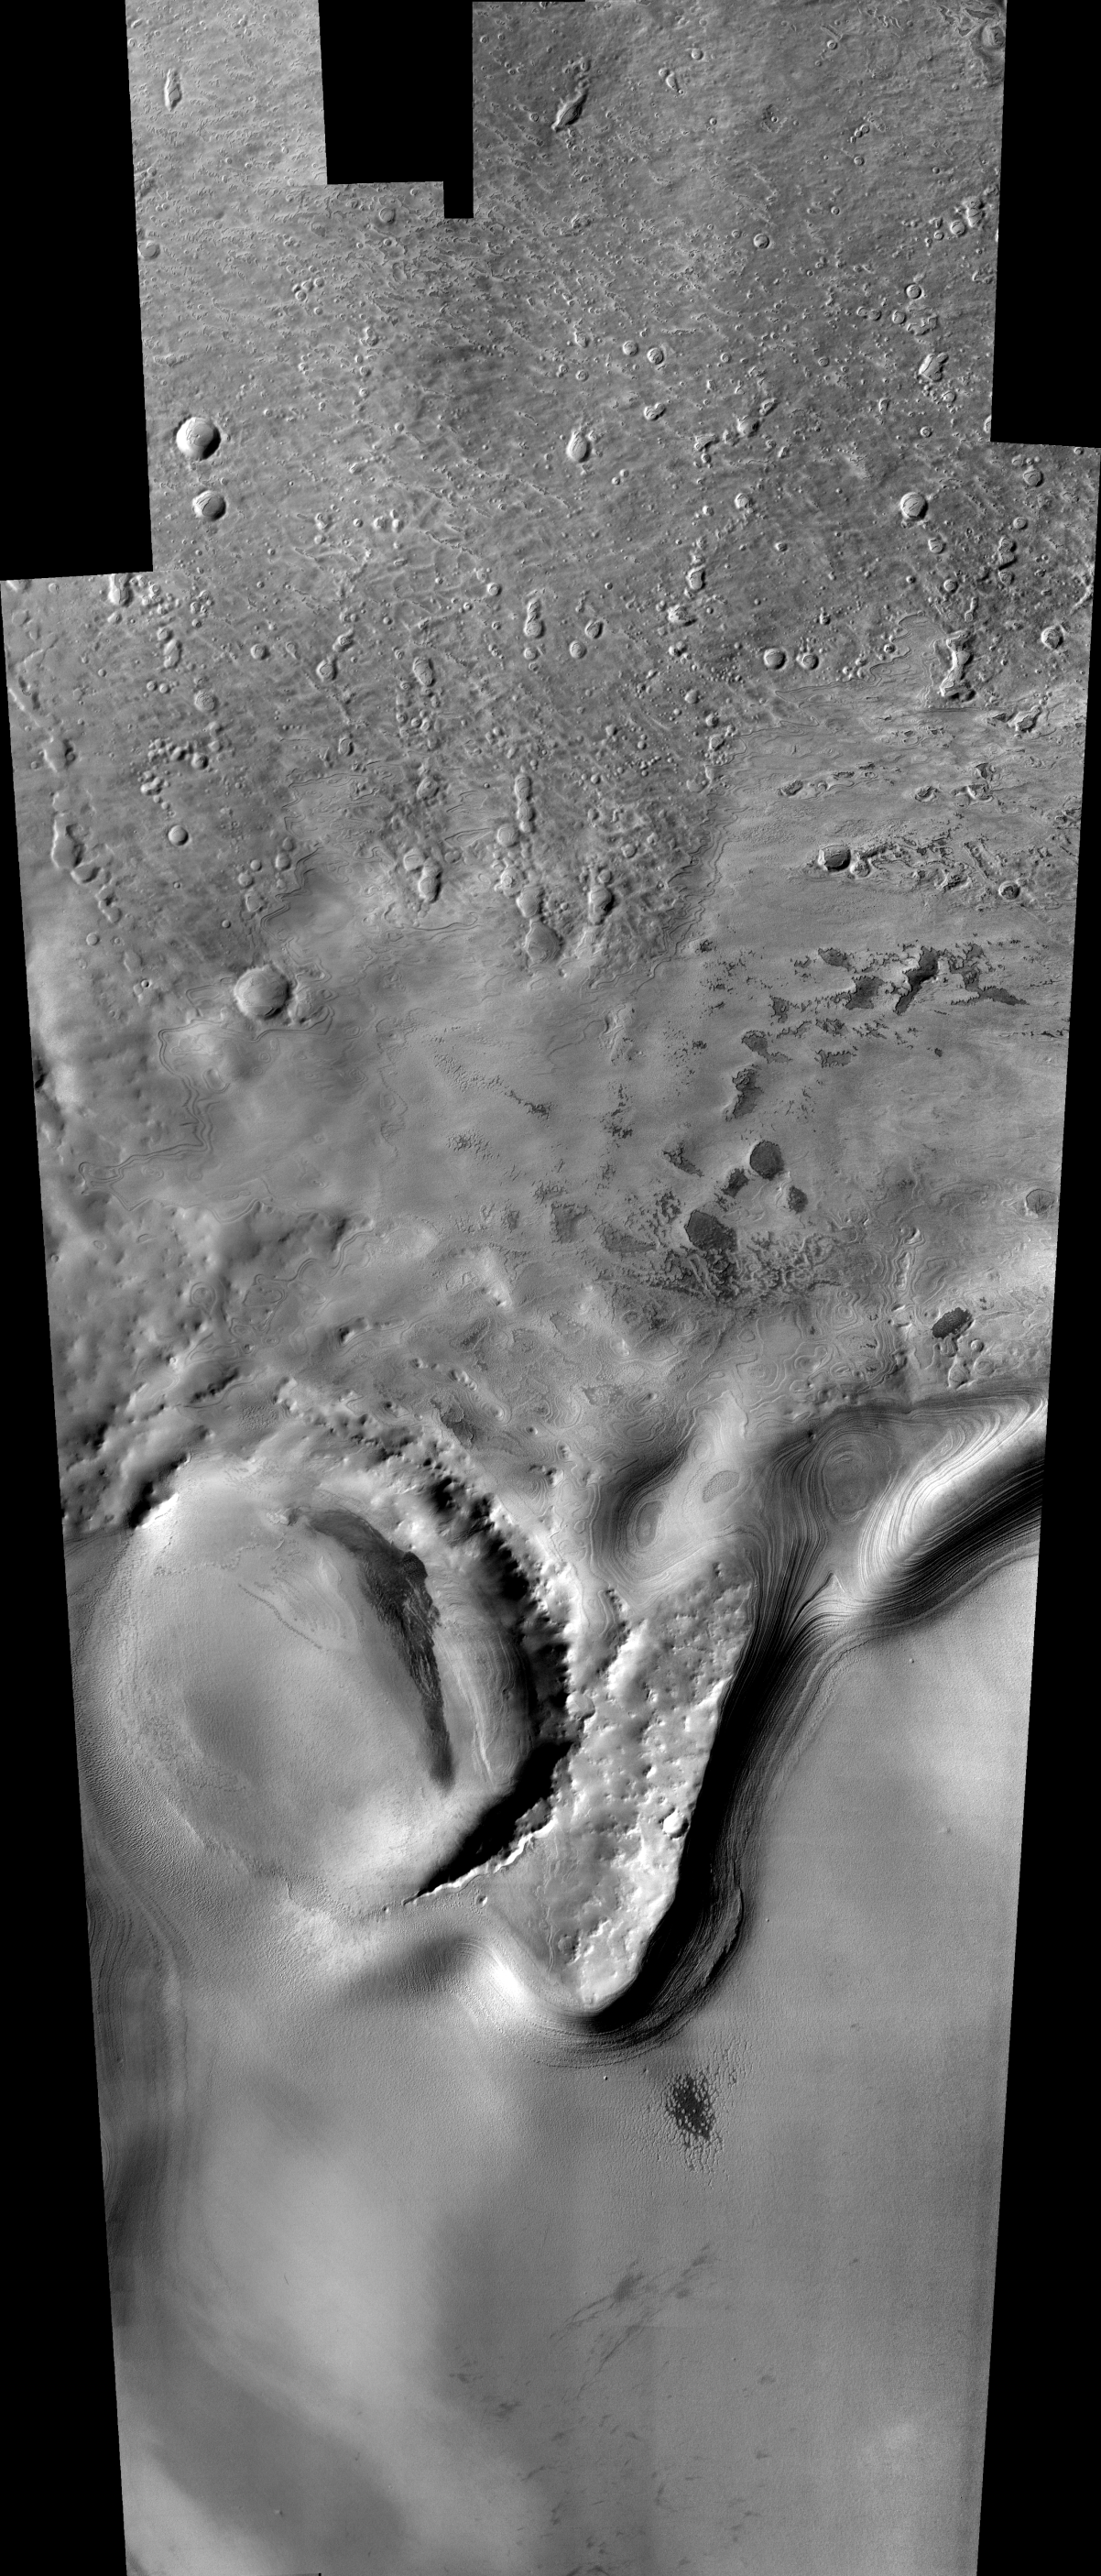

Mars South Polar Layered Deposits

December 8, 2003

Remarkable layered deposits covering older, cratered surfaces near Mars’ south pole dominate this mosaic of images taken by the camera on NASA’s Mars Odyssey spacecraft between Nov. 8 and Nov. 26, 2003. The margin of these layered deposits appears to be eroding poleward, exposing a series of layers in the retreating cliff.

The mosaic, stitched from eight visible-wavelength images from Odyssey’s thermal emission imaging system, covers an area more than 325 kilometers (200 miles) long and 100 kilometers (62 miles) wide. The pictured area lies between 78 degrees and 82 degrees south latitude and between 90 degrees and 104 degrees east longitude.

A zoom shows details in an area about 75 kilometers (47 miles) by 100 kilometers (62 miles), centered at about 80 degrees south latitude and 99 degrees east longitude. An older impact crater in the left part of the scene is filled with younger deposits from the layered terrain.

A further zoom emphasizes a small, fresh crater about 350 meters (1,150 feet) in diameter near the center of the scene. The adjacent cliff contains numerous individual layers. An unusual set of small mesas, seen in the lower right part of the image, is being eroded from the polar layered material. The images making up this mosaic have a spatial resolution of 36 meters (118 feet) per pixel, allowing detection of features as small as 75 to 100 meters (246 to 328 feet) across.

NASA’s Jet Propulsion Laboratory manages the 2001 Mars Odyssey mission for the NASA Office of Space Science, Washington. The thermal emission imaging system on Odyssey was developed by Arizona State University, Tempe, in collaboration with Raytheon Santa Barbara Remote Sensing. Lockheed Martin Space Systems, Denver, is the prime contractor for the Odyssey project, and developed and built the orbiter. Mission operations are conducted jointly from Lockheed Martin and from JPL, a division of the California Institute of Technology in Pasadena.

Credit: NASA/JPL/Arizona State University